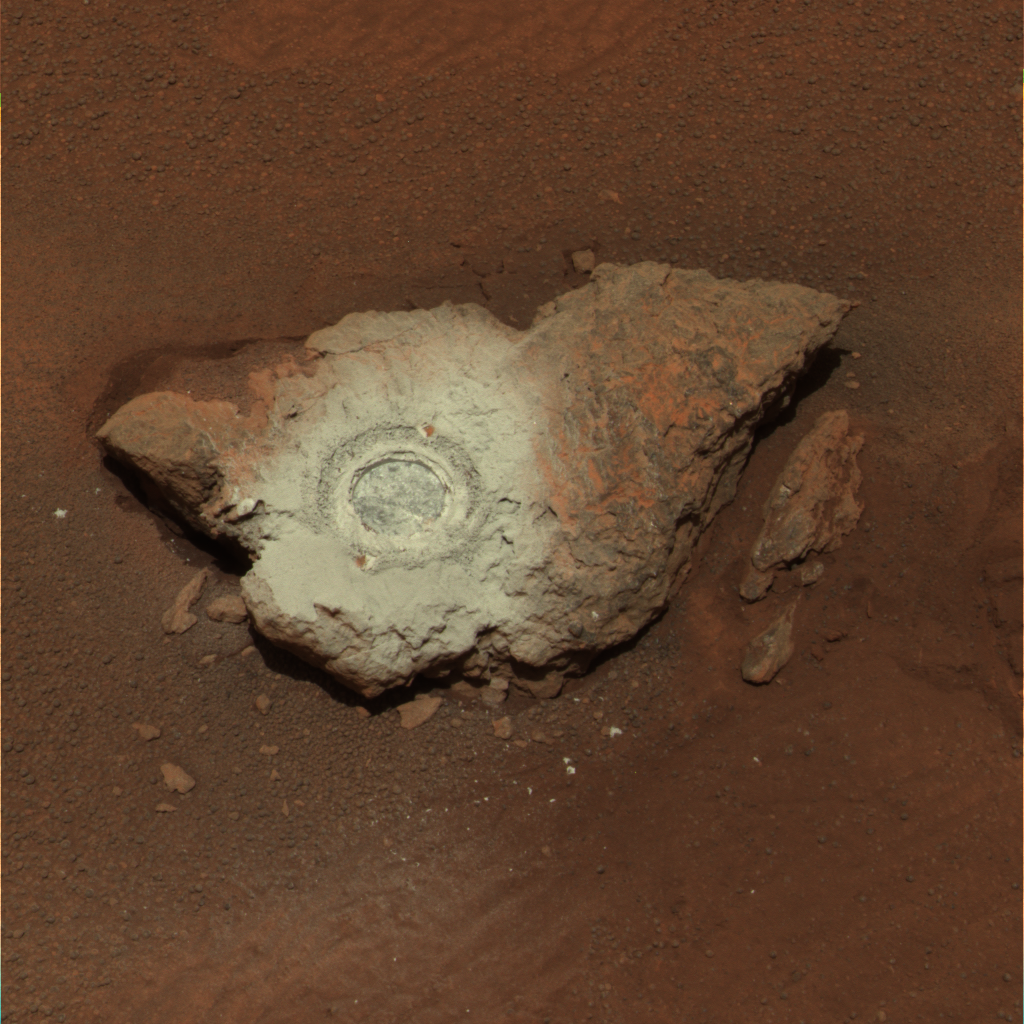

‘Bounce’ Exposed

April 14, 2004

Bringing Out the Color in ‘Bounce’
This false-color composite of the rock dubbed “Bounce” shows the rock after the Mars Exploration Rover Opportunity drilled into it with its rock abrasion tool.

The drilling of the 7-millimeter-deep (0.3-inch) hole generated a bright powder. The color in this image has been enhanced to show that these tailings are relatively blue when compared with the unaltered rock (to the human eye, the tailings would appear red).

This image was assembled from the infrared (750-nanometer),green (530-nanometer) and violet (430-nanometer) filters of the rover’s panoramic camera. It was taken on sol 68.

Figure 1: The Many Sides of ‘Bounce’

In Figure 1, the graph shows light signatures, or spectra, taken from five different places on the rock dubbed “Bounce” at Meridiani Planum. The green and yellow spectra are from the bright rock powder and dark rock surface respectively. These spectra show a drop in reflectance near the one-micron wavelength mark, consistent with a less-oxidized, iron-bearing silicate such as olivine or pyroxene. These findings are not inconsistent with this rock being a basaltic rock. The relative brightness of the powder can be explained by particle sizes.

The red spectrum is from the bright dusty soil next to Bounce. The spectrum is dominated by the signature of oxidized “ferric” iron (Fe3+) like that seen in the classic martian dust. The teal spectrum is from the darker Meridiani soils. That spectrum is also dominated by ferric iron, though the reflectivity is lower probably because the grains are coarser in these soils compared to the dust.

The purple spectrum from the larger granules in the Meridiani soil show a fine-grained iron oxide (Fe3+) component. These spectra were taken by the rover’s panoramic camera.

Figure 2: ‘Bounce’ Gets a Thorough Read

This image shows the rock dubbed “Bounce” near the Mars Exploration Rover Opportunity’s landing site at Meridiani Planum, Mars. The two colored spots show where scientists took measurements of the rock with the rover’s miniature thermal emission spectrometer. The area on the right is untouched rock and the area on the left is where the rover drilled a hole. This image was taken by the rover’s panoramic camera.

Credit: NASA/JPL/Cornell